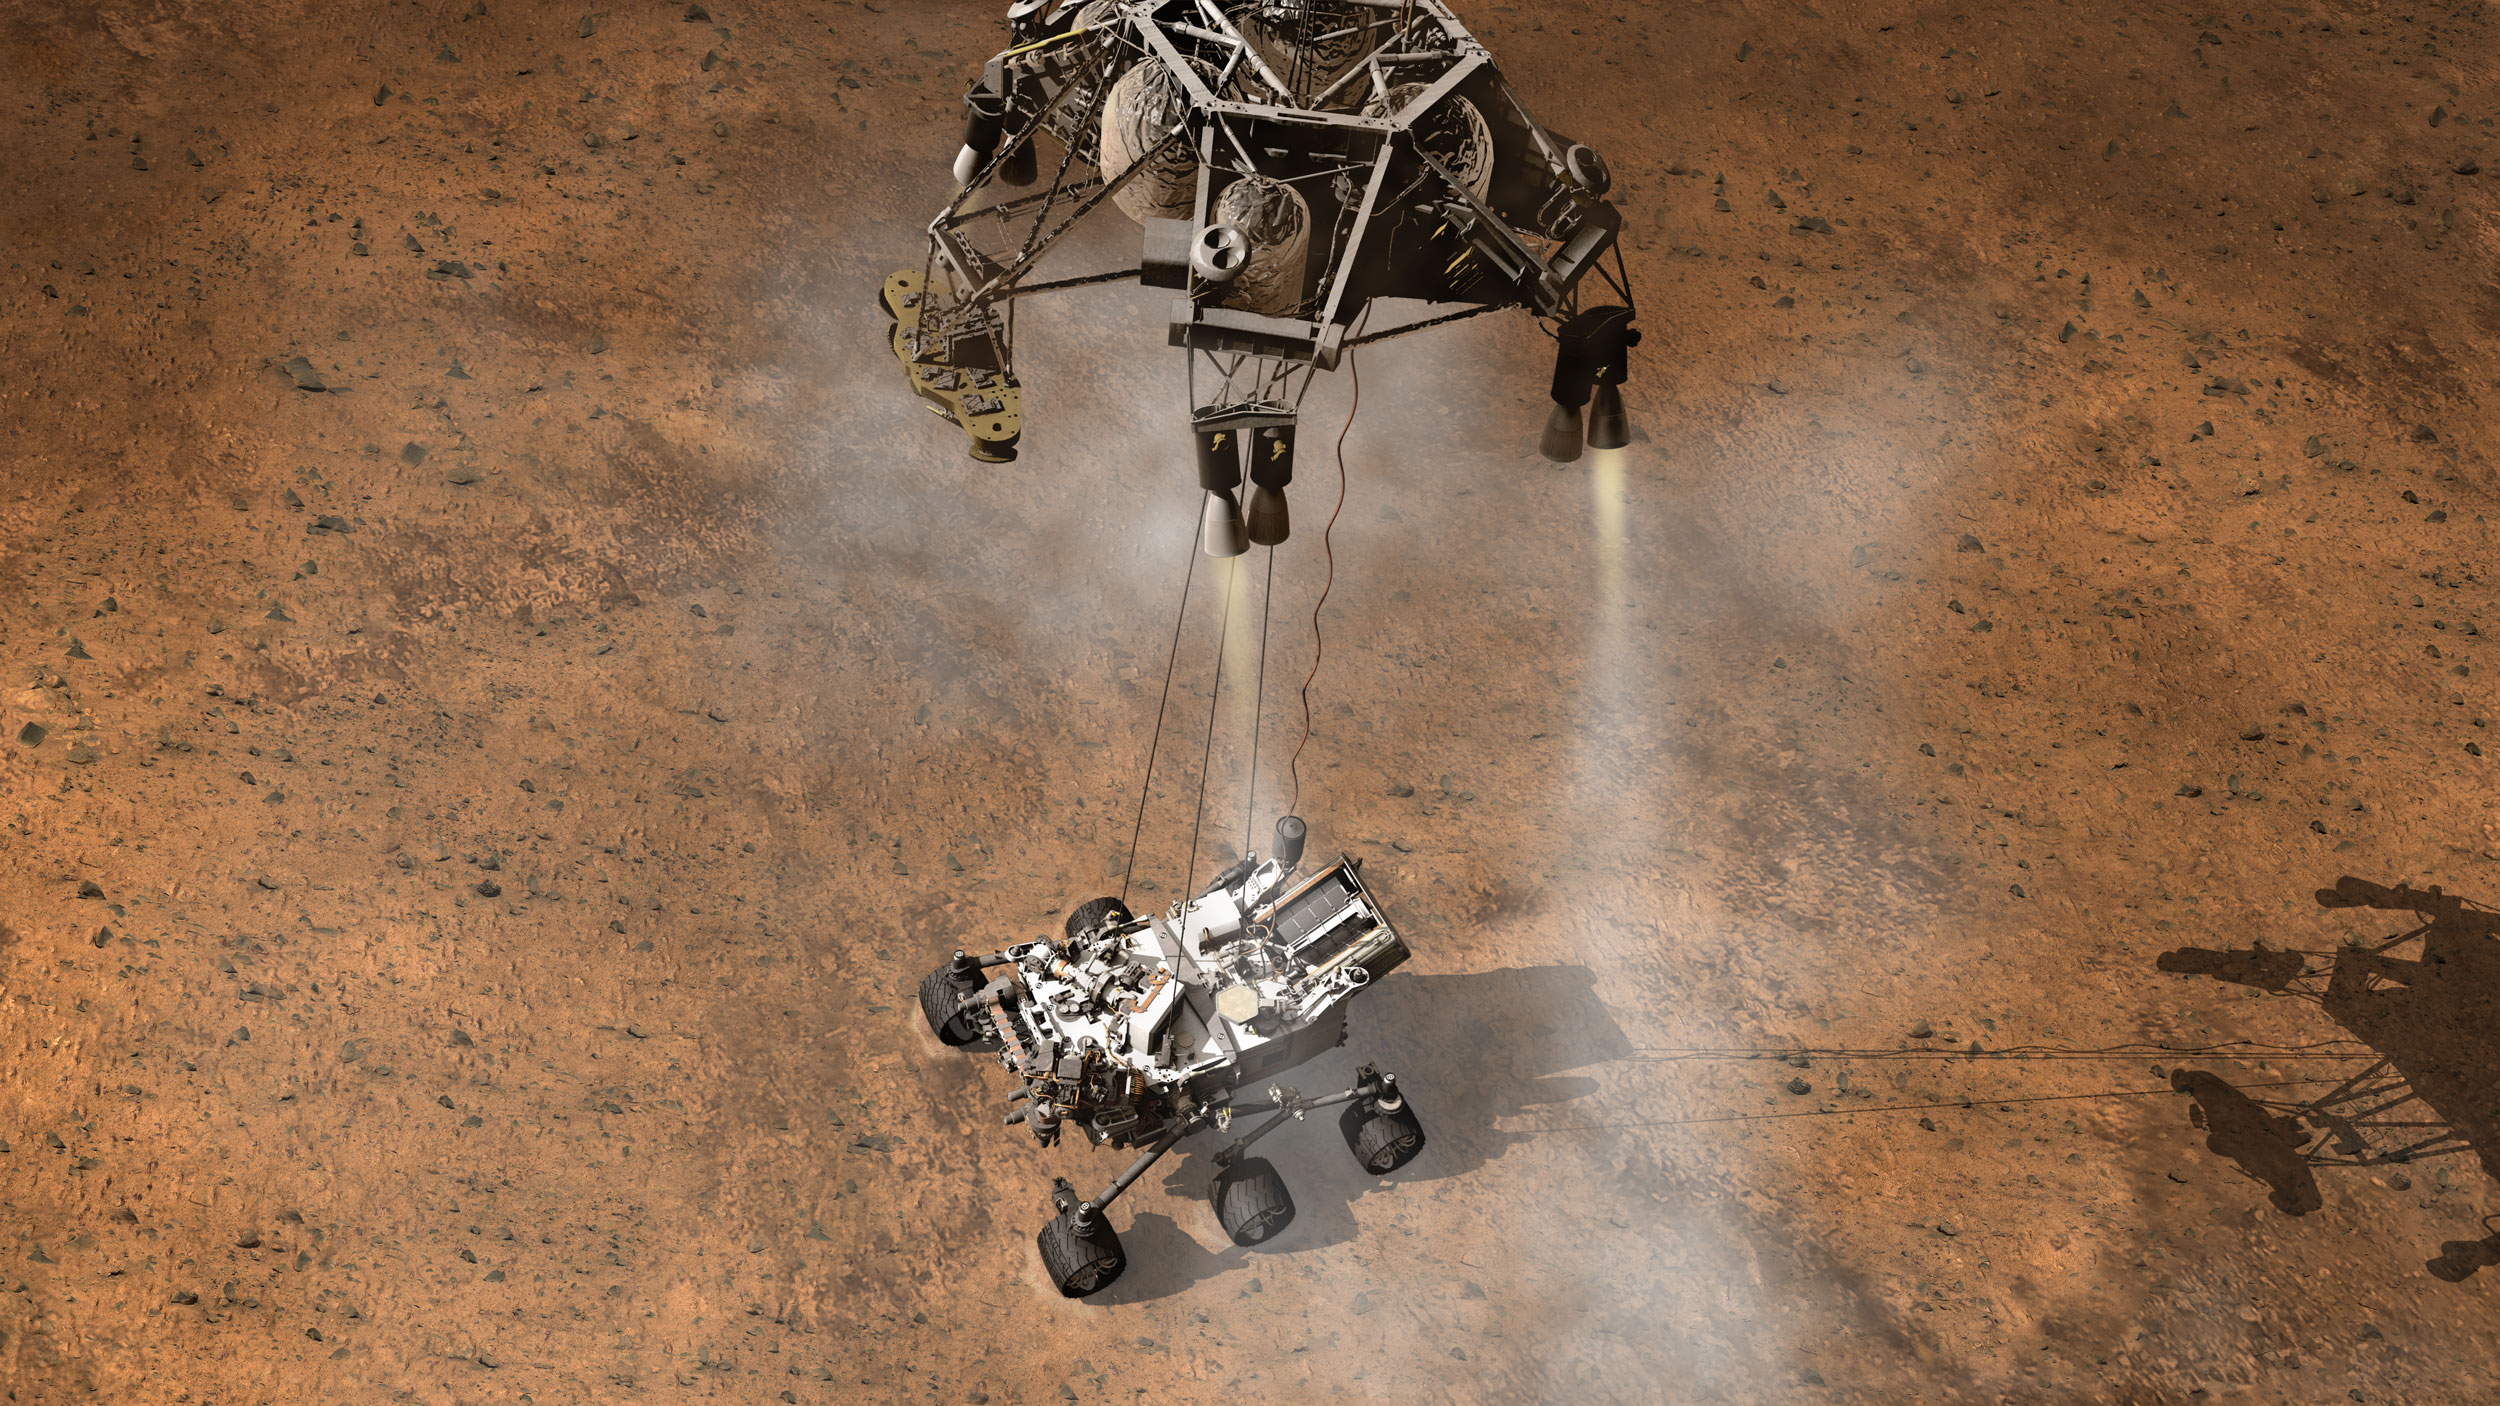

Curiosity Touching Down, Artist’s Concept

This artist’s concept depicts the moment that NASA’s Curiosity rover touches down onto the Martian surface.

The entry, descent, and landing (EDL) phase of the Mars Science Laboratory mission begins when the spacecraft reaches the Martian atmosphere, about 81 miles (131 kilometers) above the surface of the Gale crater landing area, and ends with the rover safe and sound on the surface of Mars.

Entry, descent, and landing for the Mars Science Laboratory mission will include a combination of technologies inherited from past NASA Mars missions, as well as exciting new technologies. Instead of the familiar airbag landing systems of the past Mars missions, Mars Science Laboratory will use a guided entry and a sky crane touchdown system to land the hyper-capable, massive rover.

The sheer size of the Mars Science Laboratory rover (over one ton, or 900 kilograms) would preclude it from taking advantage of an airbag-assisted landing. Instead, the Mars Science Laboratory will use the sky crane touchdown system, which will be capable of delivering a much larger rover onto the surface. It will place the rover on its wheels, ready to begin its mission after thorough post-landing checkouts.

The new entry, descent and landing architecture, with its use of guided entry, will allow for more precision. Where the Mars Exploration Rovers could have landed anywhere within their respective 93-mile by 12-mile (150 by 20 kilometer) landing ellipses, Mars Science Laboratory will land within a 12-mile (20-kilometer) ellipse! This high-precision delivery will open up more areas of Mars for exploration and potentially allow scientists to roam “virtually” where they have not been able to before.

In the depicted scene, Curiosity is touching down onto the surface, suspended on a bridle beneath the spacecraft’s descent stage as that stage controls the rate of descent with four of its eight throttle-controllable rocket engines. The rover is connected to the descent stage by three nylon tethers and by an umbilical providing a power and communication connection. When touchdown is detected, the bridle will be cut at the rover end, and the descent stage flies off to stay clear of the landing site.

NASA’s Jet Propulsion Laboratory, a division of the California Institute of Technology, Pasadena, Calif., manages the Mars Science Laboratory Project for the NASA Science Mission Directorate, Washington.

Credit: NASA/JPL-Caltech